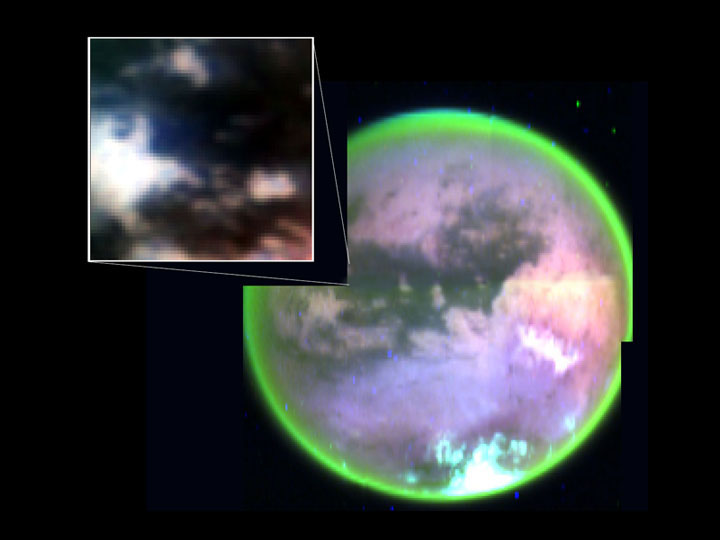

Titan’s Complex Surface

This image taken by Cassini’s visual and infrared mapping spectrometer clearly shows surface features on Titan. It is a composite of false-color images taken at three infrared wavelengths: 2 microns (blue); 2.7 microns (red); and 5 microns (green). A methane cloud can be seen at the south pole (bottom of image). This picture was obtained as Cassini flew by Titan at altitudes ranging from 100,000 to 140,000 kilometers (88,000 to 63,000 miles), less than two hours before the spacecraft’s closest approach. The inset picture shows the landing site of Cassini’s piggybacked Huygens probe.

The Cassini-Huygens mission is a cooperative project of NASA, the European Space Agency and the Italian Space Agency. The Jet Propulsion Laboratory, a division of the California Institute of Technology in Pasadena, manages the Cassini-Huygens mission for NASA’s Science Mission Directorate, Washington, D.C. The Cassini orbiter and its two onboard cameras were designed, developed and assembled at JPL. The visual and infrared mapping spectrometer team is based at the University of Arizona, Tucson.

Credit: NASA/JPL/University of Arizona